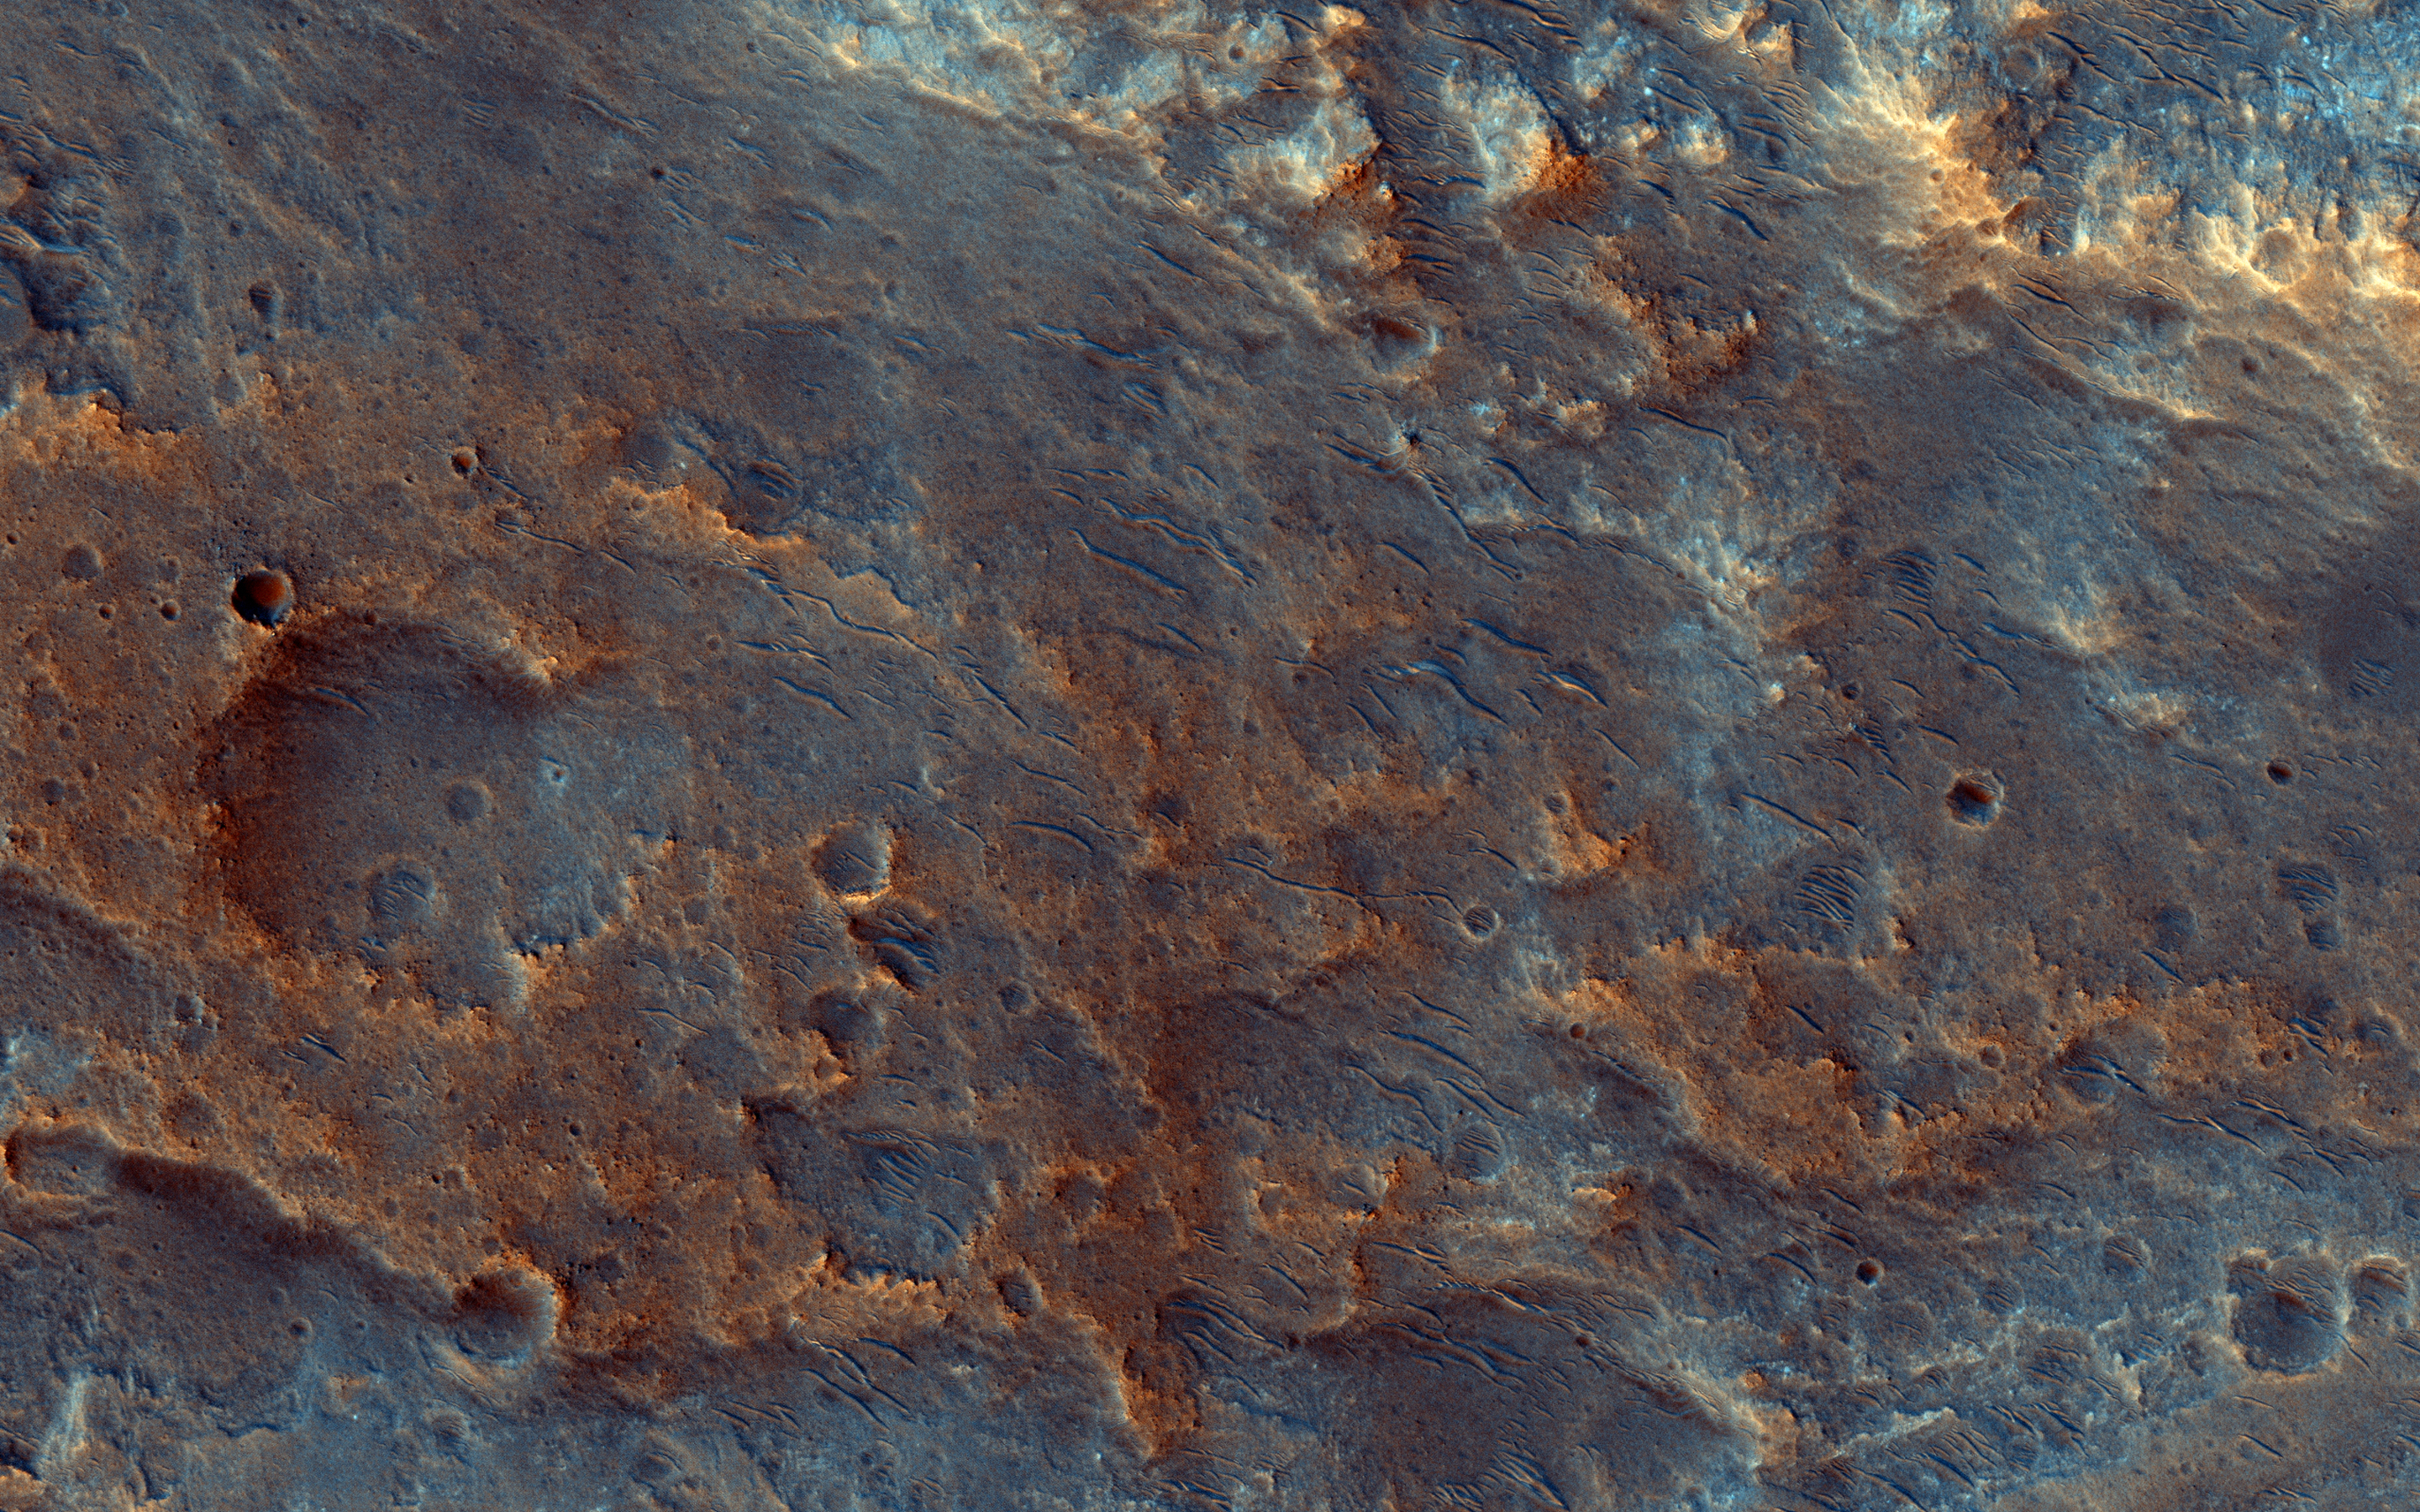

A Fan-Shaped Landform and Nearby Light-Toned Material

The focus of this image is on the western end of a fan-shaped landform, located at the end point of a sinuous valley.

Our observation covers crater-retaining mesas which overlie light-toned materials, both potentially related to the formation of the fan. There are also craters younger than the fan which impacted into these materials.

This caption is based on the original science rationale.

The University of Arizona, Tucson, operates HiRISE, which was built by Ball Aerospace & Technologies Corp., Boulder, Colorado. NASA’s Jet Propulsion Laboratory, a division of the California Institute of Technology in Pasadena, manages the Mars Reconnaissance Orbiter Project and Mars Science Laboratory Project for NASA’s Science Mission Directorate, Washington.

Credit: NASA/JPL-Caltech/Univ. of Arizona